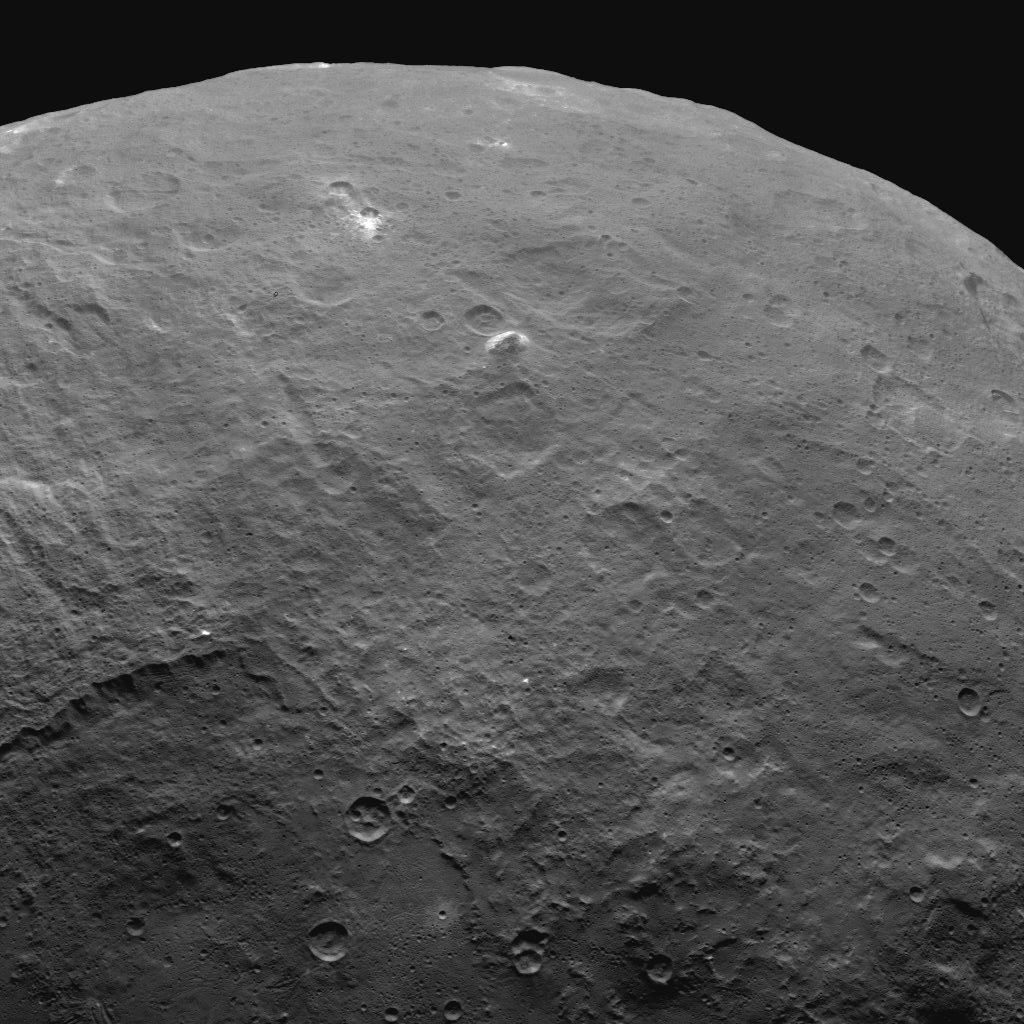

Dawn Survey Orbit Image 52

This image, taken by NASA’s Dawn spacecraft, features a tall mountain on Ceres that is 4 miles (6 kilometers) high — among the tallest features seen on Ceres to date.

The view was obtained from an altitude of 2,700 miles (4,400 kilometers) above Ceres on June 6, 2015. The image has a resolution of 1,400 feet (410 meters) per pixel.

Dawn’s mission is managed by JPL for NASA’s Science Mission Directorate in Washington. Dawn is a project of the directorate’s Discovery Program, managed by NASA’s Marshall Space Flight Center in Huntsville, Alabama. UCLA is responsible for overall Dawn mission science. Orbital ATK, Inc., in Dulles, Virginia, designed and built the spacecraft. The German Aerospace Center, the Max Planck Institute for Solar System Research, the Italian Space Agency and the Italian National Astrophysical Institute are international partners on the mission team.

Credit: NASA/JPL-Caltech/UCLA/MPS/DLR/IDA